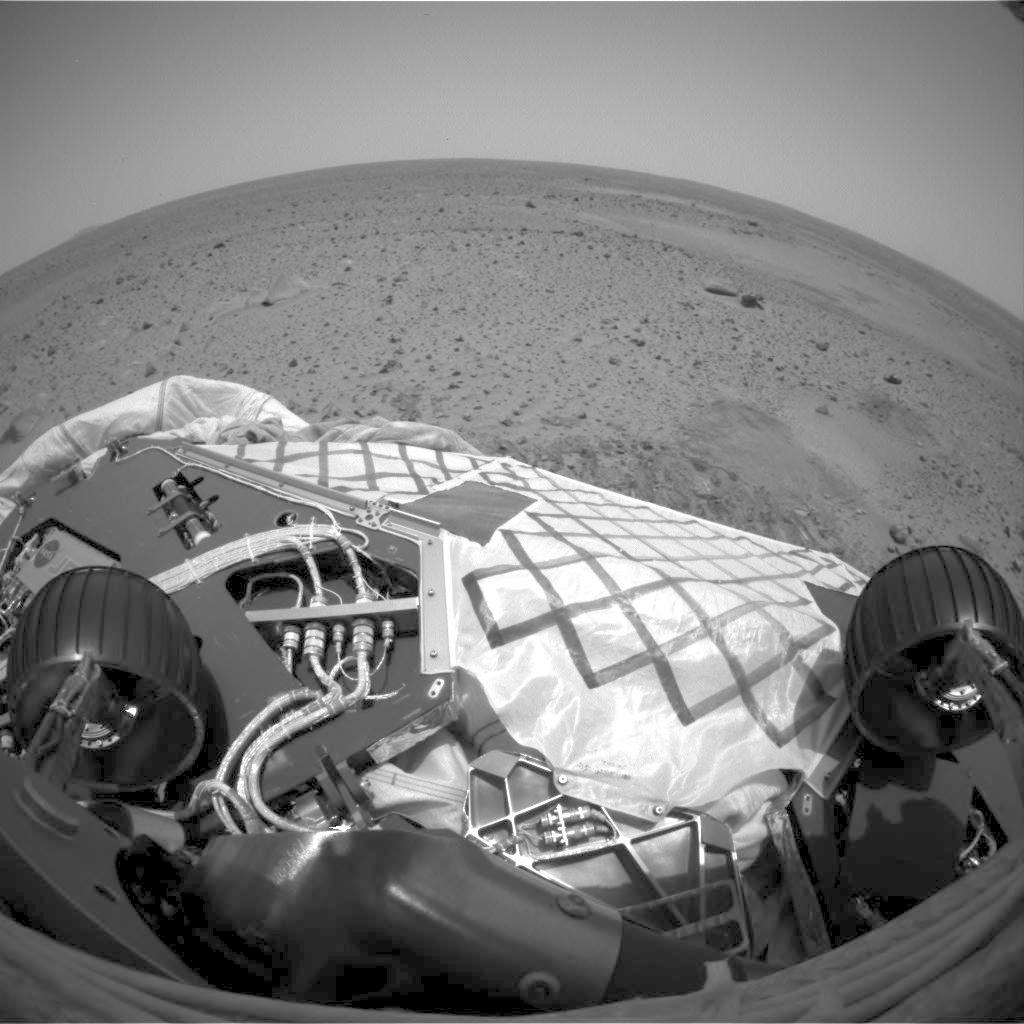

95-degree Position on Mars

This image from the hazard avoidance camera on the Mars Exploration Rover Spirit shows the rover in its near-final turned position on the lander at Gusev Crater. At this point, the rover has turned 95 degrees, with 115 degrees being its goal position. This picture looks remarkably similar to the image taken during a “dress rehearsal” at the JPL In-Situ Laboratory, or “testbed,” prior to the maneuver on Mars.

Credit: NASA/JPL